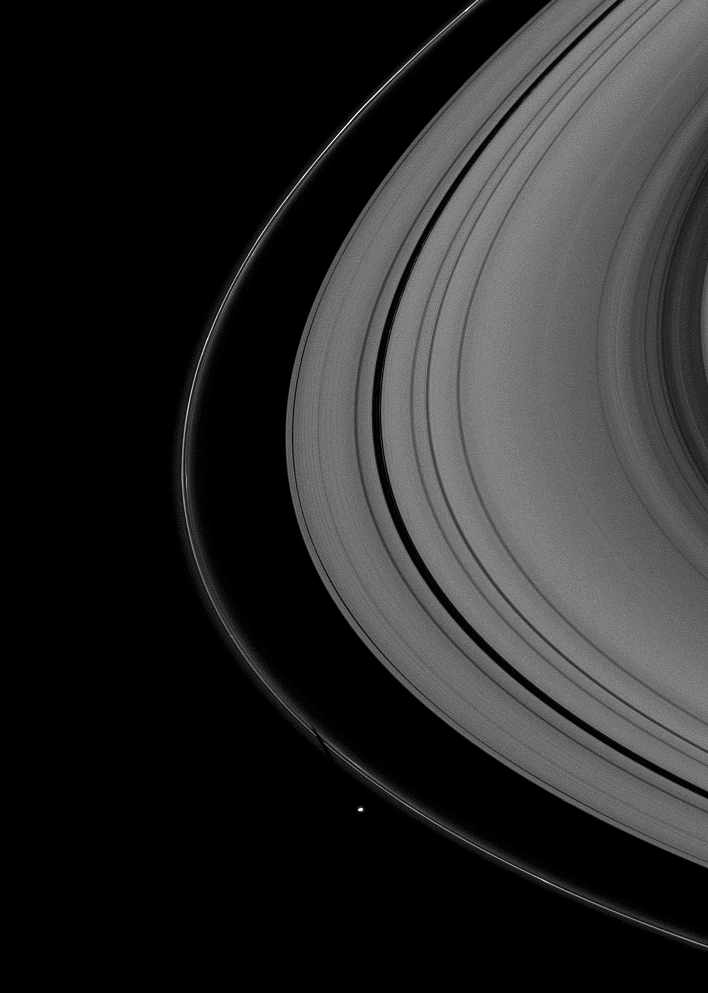

Shepherd’s Shadow

The shepherding moon Pandora, near the bottom of the image, casts a shadow on Saturn’s thin F ring as the planet nears its August 2009 equinox.

Pandora (81 kilometers, or 50 miles across) orbits outside the F ring and, with the inner shepherd moon Prometheus (not seen in this image), helps to keep the narrow lanes of the F ring in check.

The novel illumination geometry that accompanies equinox lowers the sun’s angle to the ringplane and causes out-of-plane structures to cast long shadows across the rings. These scenes are possible only during the few months before and after Saturn’s equinox, which occurs only once in about 15 Earth years. To learn more about this special time and to see movies of moons’ shadows moving across the rings, see PIA11651 and PIA11660.

This view looks toward the unilluminated side of the rings from about 15 degrees above the ringplane. The image was taken in green light with the Cassini spacecraft wide-angle camera on June 25, 2009. The view was acquired at a distance of approximately 575,000 kilometers (357,000 miles) from Saturn and at a Sun-Saturn-spacecraft, or phase, angle of 25 degrees. Image scale is 31 kilometers (19 miles) per pixel.

The Cassini-Huygens mission is a cooperative project of NASA, the European Space Agency and the Italian Space Agency. The Jet Propulsion Laboratory, a division of the California Institute of Technology in Pasadena, manages the mission for NASA’s Science Mission Directorate, Washington, D.C. The Cassini orbiter and its two onboard cameras were designed, developed and assembled at JPL. The imaging operations center is based at the Space Science Institute in Boulder, Colo.

Credit: NASA/JPL/Space Science Institute